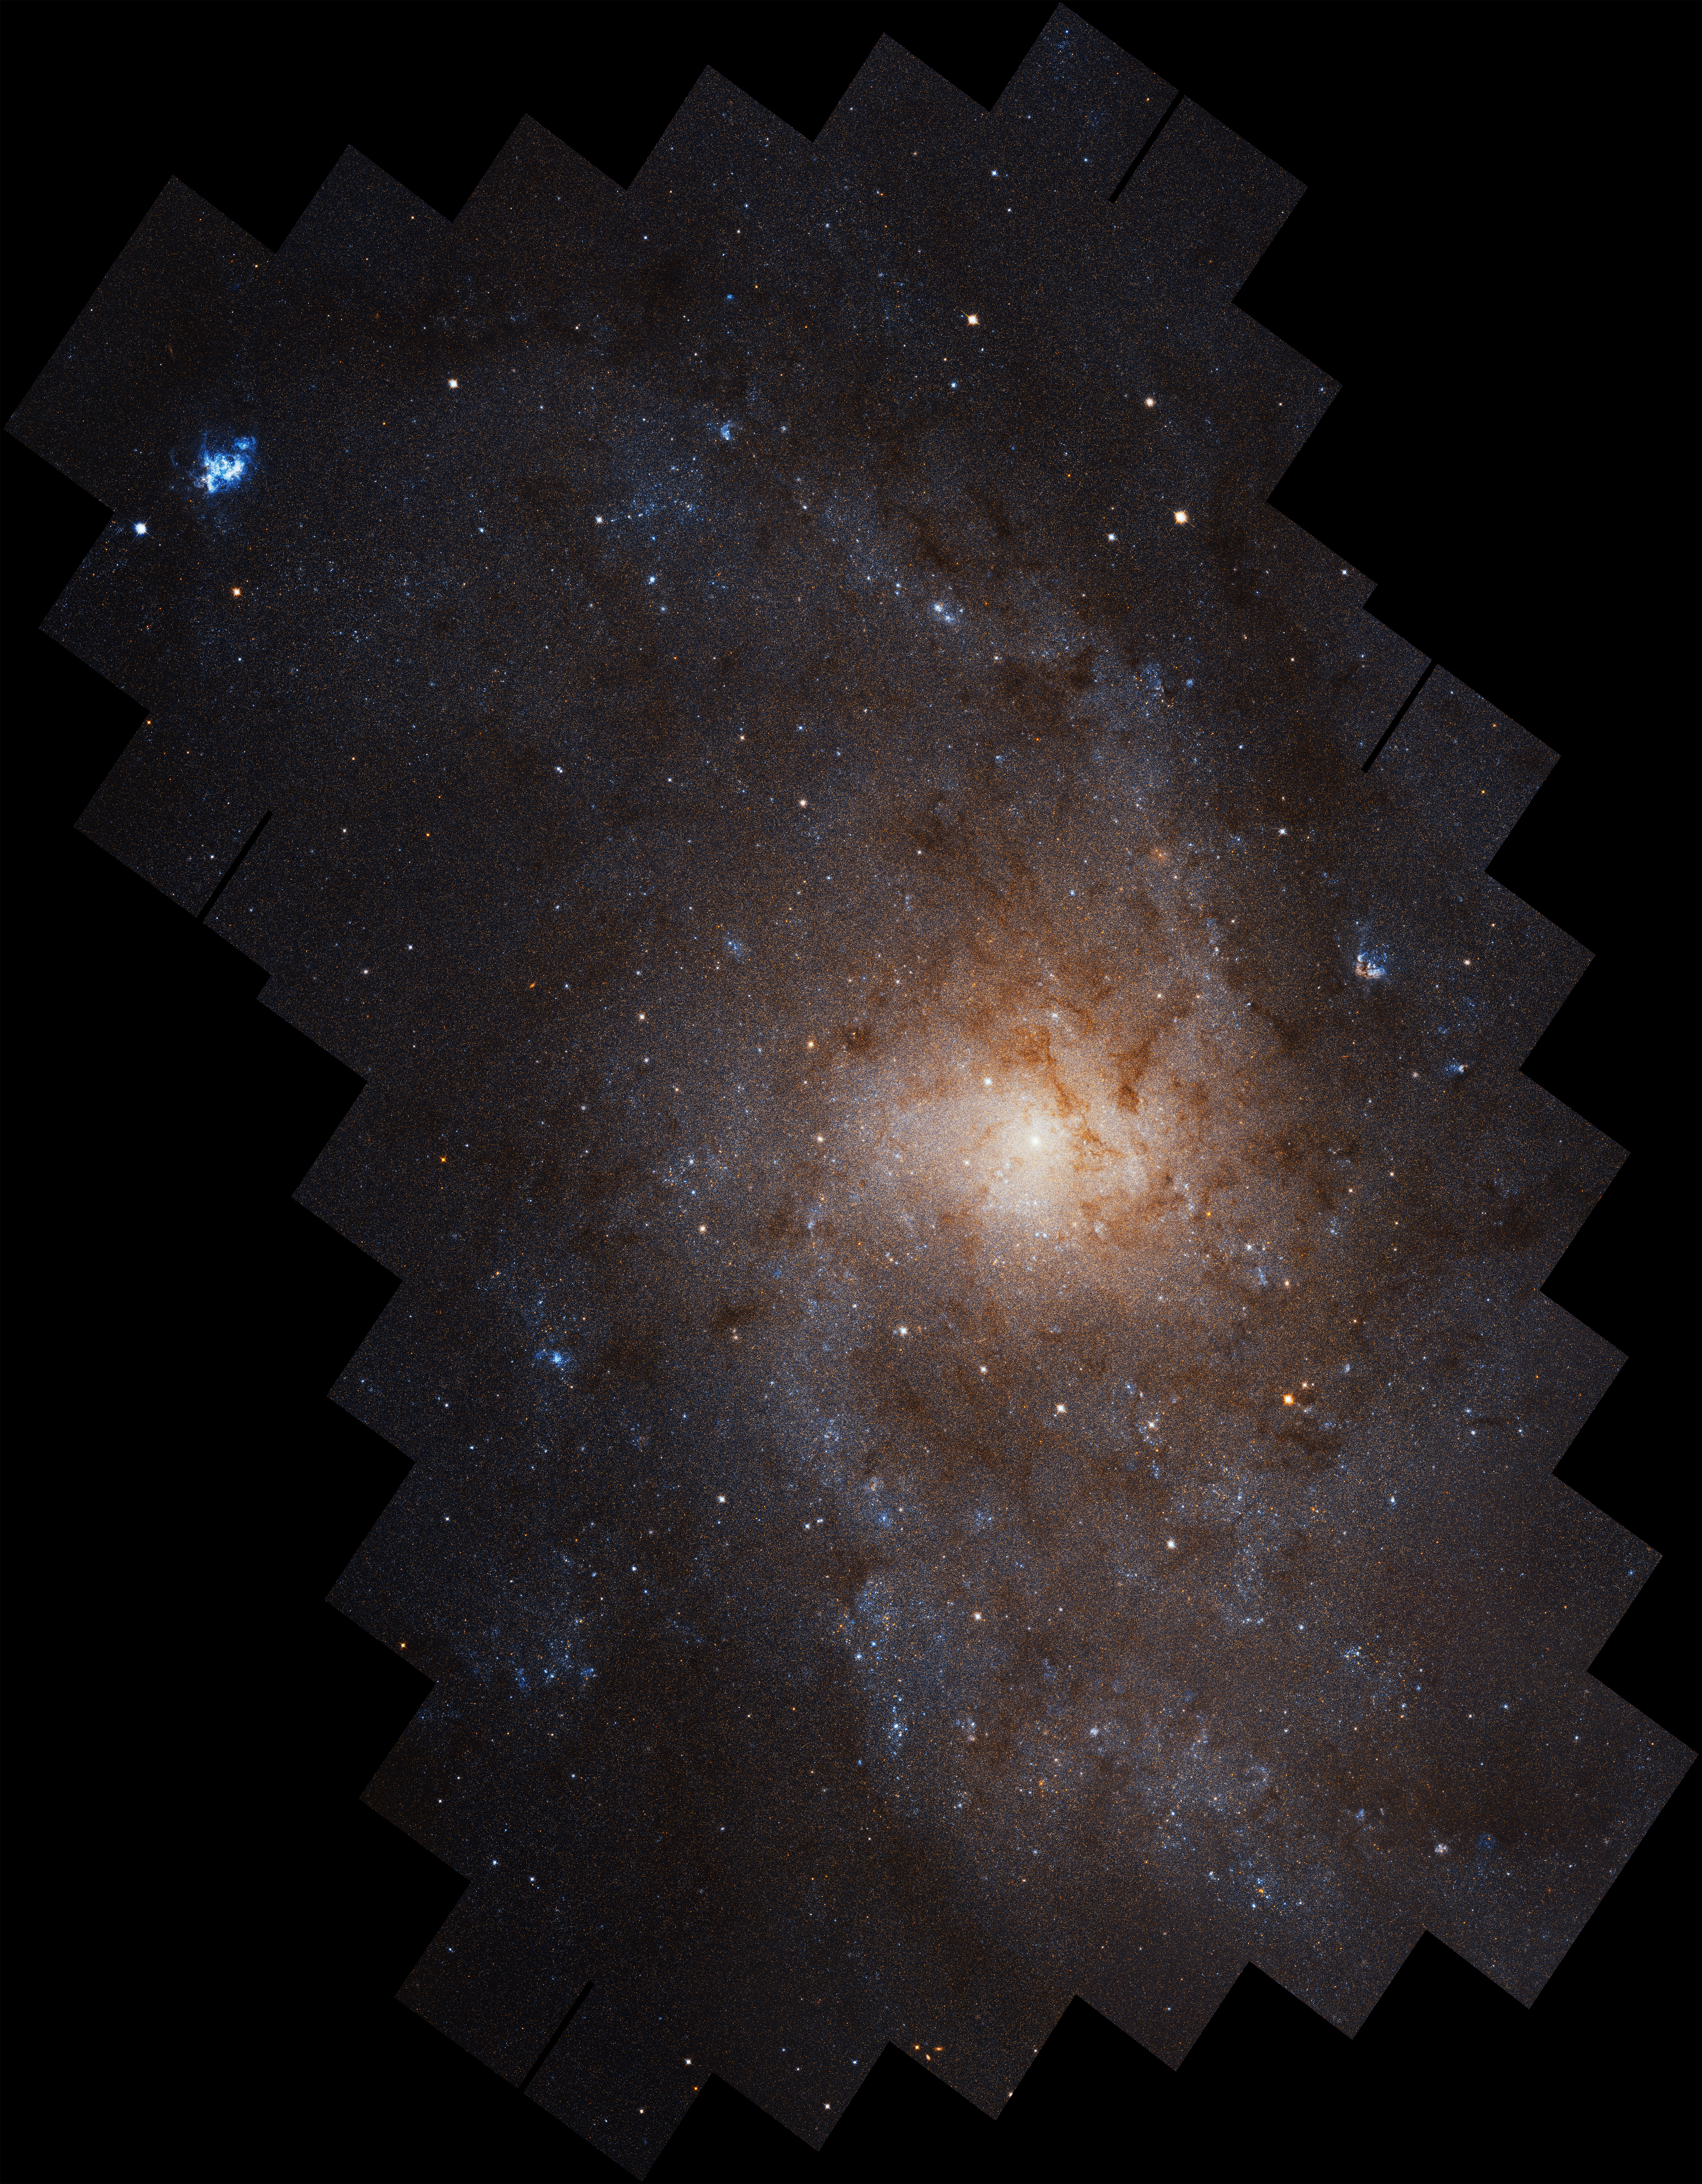

Triangulum Galaxy Messier 33 (M33)

Triangulum Galaxy Shows Stunning Face in Detailed Hubble Portrait

NASA's Hubble Space Telescope brings the vastness of space into perspective in this mosaic image of the Triangulum galaxy (M33), our neighbor in a collection of dozens of galaxies called the Local Group.

The unprecedentedly detailed portrait of Triangulum is composed of 54 Hubble fields of view stitched together, revealing nearly 25 million individually resolved stars. The borders of individual Hubble images trace the jagged edge of the mosaic, which spans 19,400 light-years across. Striking areas of star birth glow bright blue throughout the galaxy, particularly in beautiful nebulas of hot, ionized hydrogen gas like star-forming region NGC 604 in the upper left.

Triangulum is oriented with its face toward us, ideal for studying the distribution of stars and gas in its well-defined spiral structure. While astronomers are still delving into the immense trove of data collected by Hubble, a few characteristics stand out immediately, inviting key comparisons and contrasts with our own Milky Way galaxy and the third large spiral in the Local Group, the Andromeda galaxy.

"My first impression on seeing the Hubble images was, wow, that really is a lot of star formation," said astronomer Julianne Dalcanton of the University of Washington in Seattle, who led the project. "The star formation rate intensity is 10 times higher than the area surveyed in the Andromeda galaxy in 2015."

Astronomers think that Triangulum has been an introvert, avoiding disruptive interactions with other galaxies, instead spending the eons tending its well-ordered spiral and turning out new generations of stars. Further research may determine if Triangulum is actually a newer member of the Local Group of galaxies, and perhaps its quiet days will soon be over.

This mosaic was created from images taken by Hubble's Advanced Camera for Surveys between February 2017 and February 2018.

The Hubble Space Telescope is a project of international cooperation between NASA and ESA (European Space Agency). NASA's Goddard Space Flight Center in Greenbelt, Maryland, manages the telescope. The Space Telescope Science Institute (STScI) in Baltimore, Maryland, conducts Hubble science operations. STScI is operated for NASA by the Association of Universities for Research in Astronomy in Washington, D.C.

Credit: NASA, ESA, and M. Durbin, J. Dalcanton, and B.F. Williams (University of Washington)